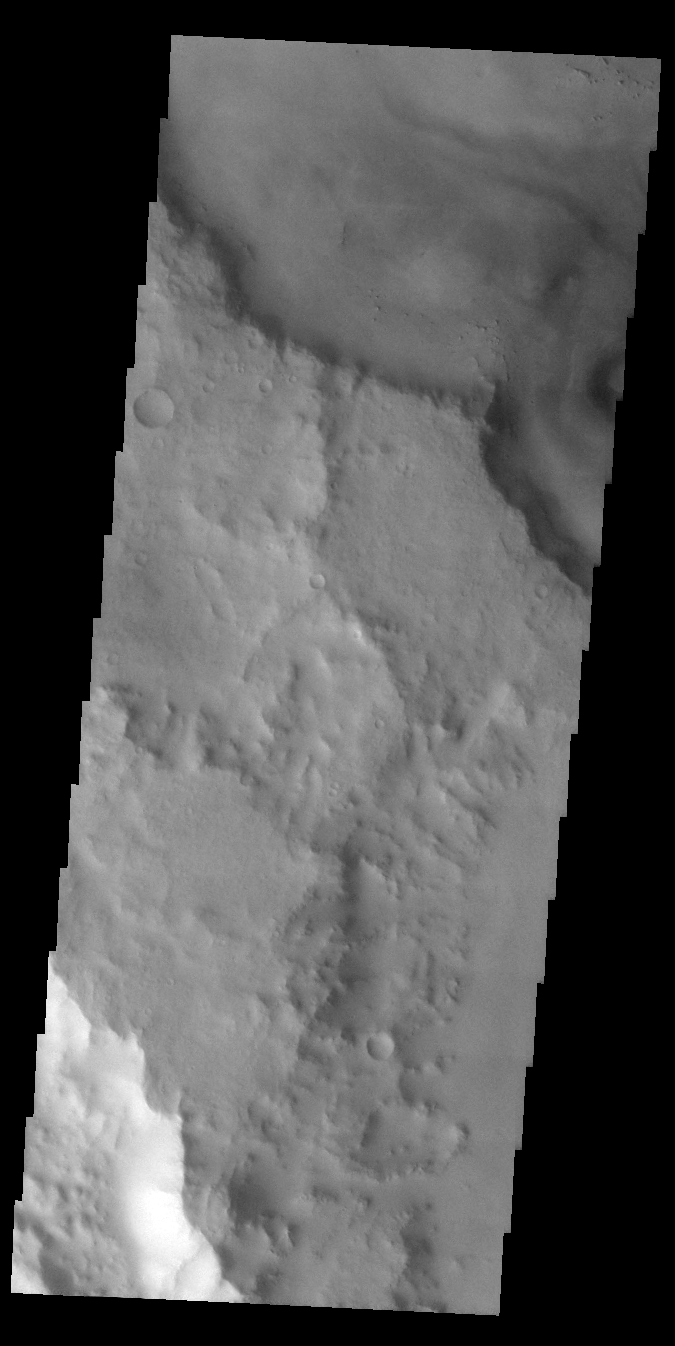

Opportunity Has Landed!

Released 26 January 2004

Long before the MER landers were named or launched, the two orbiters at Mars were asked to examine landing sites. Both the Odyssey and Mars Global Surveyor spacecraft have been collecting landing site data for the past two years. The MGS and ODY data were used as part of the decision making process in the final selection of the two landing sites. The types of data collected by the two orbiters included not only images of the surface but also thermal data about the surface composition, atmospheric data about the climate at each location, and the tracking of major dust storms in the region prior to landing. The presence of, and data collected by, the MGS and ODY orbiters have proven invaluable in MER mission planning.

On Saturday, the Mars Exploration Rover Opportunity landed successfully in Meridiani Planum. This image should be slightly to the west of the landing spot, which should be in the flat area shown in the context image.

Image information: VIS instrument. Latitude -1.8, Longitude 352.1 East (7.9 West). 19 meter/pixel resolution.

Note: this THEMIS visual image has not been radiometrically nor geometrically calibrated for this preliminary release. An empirical correction has been performed to remove instrumental effects. A linear shift has been applied in the cross-track and down-track direction to approximate spacecraft and planetary motion. Fully calibrated and geometrically projected images will be released through the Planetary Data System in accordance with Project policies at a later time.

NASA’s Jet Propulsion Laboratory manages the 2001 Mars Odyssey mission for NASA’s Office of Space Science, Washington, D.C. The Thermal Emission Imaging System (THEMIS) was developed by Arizona State University, Tempe, in collaboration with Raytheon Santa Barbara Remote Sensing. The THEMIS investigation is led by Dr. Philip Christensen at Arizona State University. Lockheed Martin Astronautics, Denver, is the prime contractor for the Odyssey project, and developed and built the orbiter. Mission operations are conducted jointly from Lockheed Martin and from JPL, a division of the California Institute of Technology in Pasadena.

Credit: NASA/JPL/Arizona State University